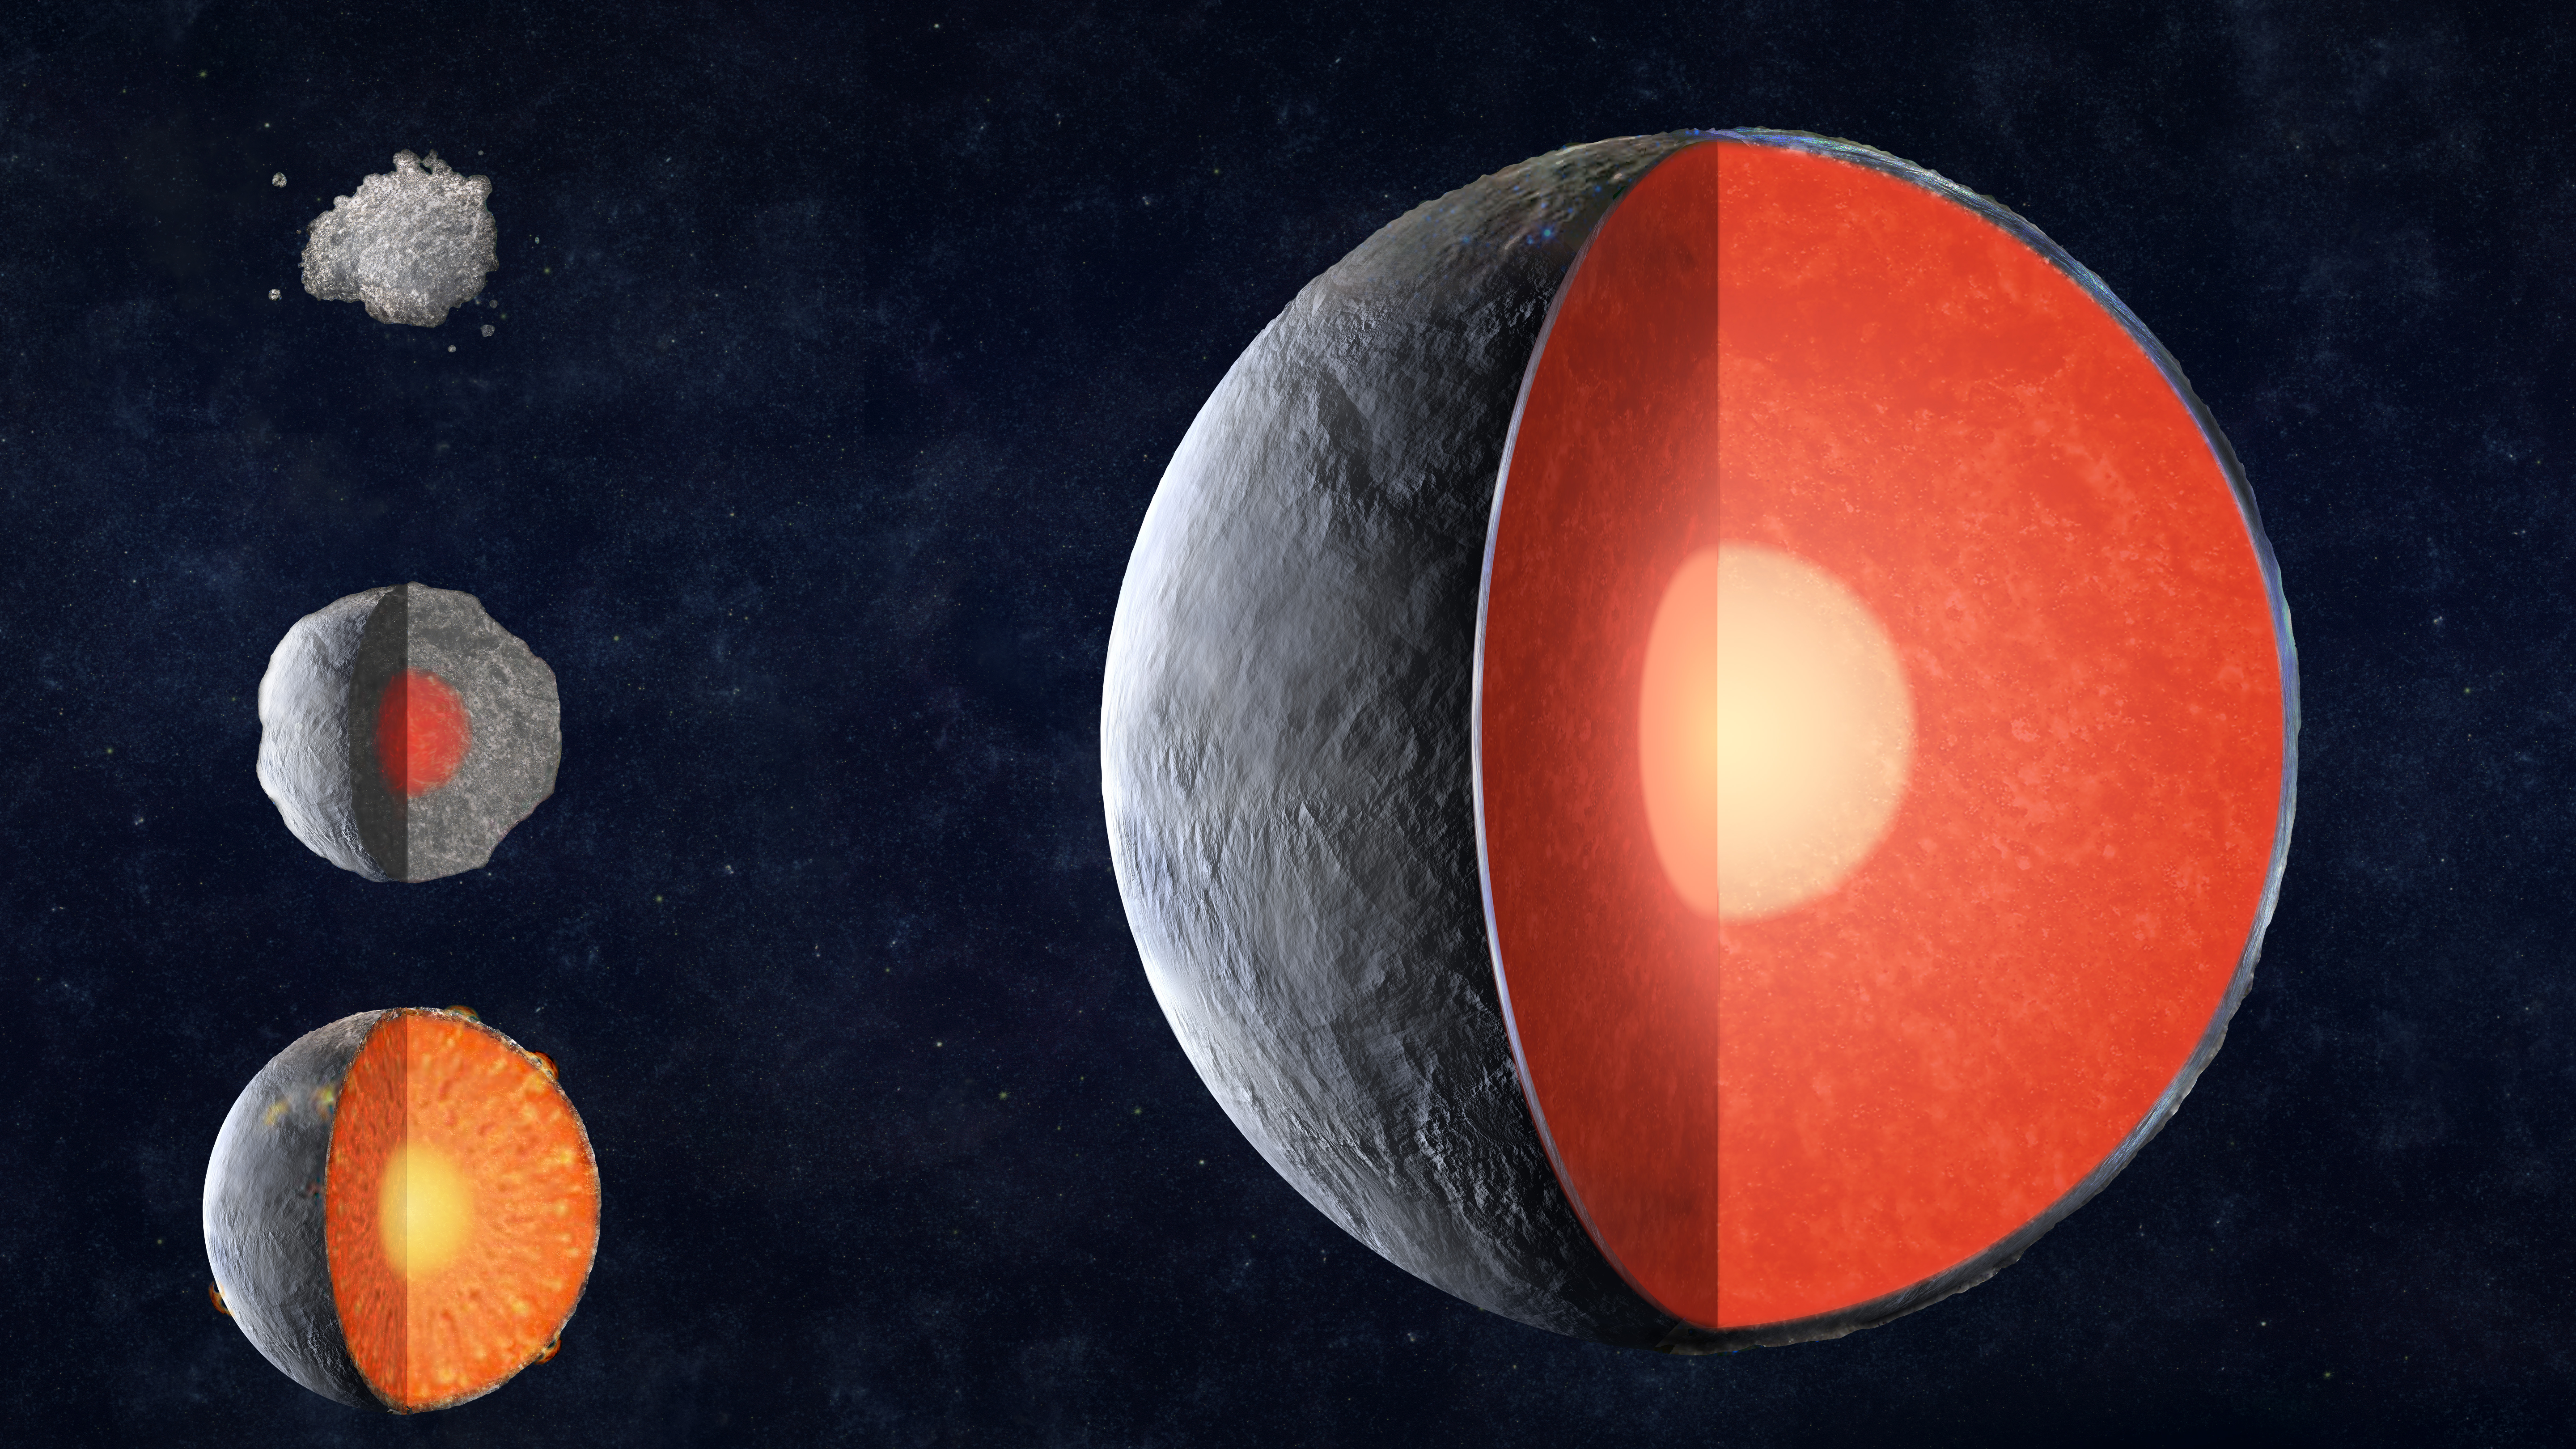

A Rocky Planet Forms

An artist’s rendition of how a rocky planet forms.

As a rocky planet forms, the planet-forming material gathers in a process known as “accretion.” It grows larger in size, and increases in temperature, along with the pressure at its core. The energy from this initial planet forming process causes the planet’s elements to heat up and melt. Upon melting, layers form and separate. The heavier elements sink to the bottom, the lighter ones float to the top. This material then separates into layers as it cools, which is known as “differentiation.” A fully formed planet slowly emerges, with an upper layer known as the crust, the mantle in the middle, and a solid iron core.

InSight is short for Interior Exploration using Seismic Investigations, Geodesy and Heat Transport. The InSight mission will help answer key questions about how the rocky planets of the solar system, as well as how rocky exoplanets, formed. So while InSight is a Mars mission, it’s also more than a Mars mission.

The lander seeks the fingerprints of the processes that formed the rocky planets of the solar system, more than 4 billion years ago. It measures the planet’s “vital signs:” its “pulse” (seismology), “temperature” (heat flow) and “reflexes” (precision tracking).

JPL, a division of Caltech in Pasadena, California, manages the InSight Project for NASA’s Science Mission Directorate, Washington. Lockheed Martin Space, Denver, built the spacecraft. InSight is part of NASA’s Discovery Program, which is managed by NASA’s Marshall Space Flight Center in Huntsville, Alabama.

Credit: NASA/JPL-Caltech